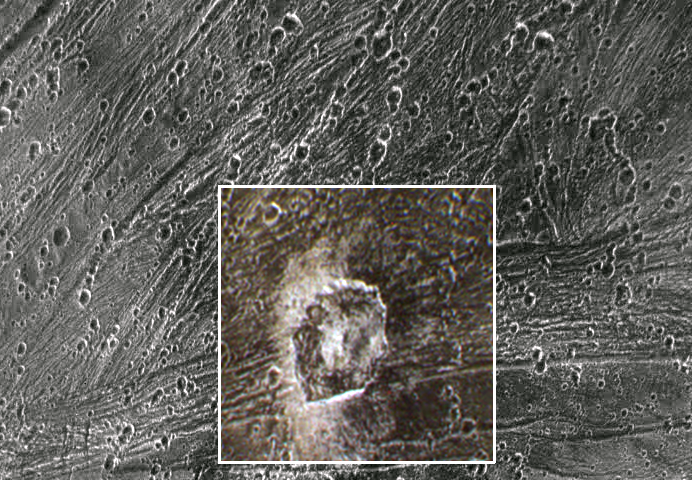

Kittu Dark Ray Crater

View of the dark ray crater Kittu on Jupiter’s moon, Ganymede. Kittu is seen in approximately true color, as imaged with the Galileo camera’s violet, one micrometer, and near infrared filters. The crater shows a bright white central peak and rim, and dark brownish material surrounding it. Diffuse dark rays, sprinkled thinly atop surrounding grooved terrain, emanate from the impact site. The dark material dusted over the surface is probably part of a dark impactor (asteroid or comet) which was strewn across the surface upon impact. The impactor hit grooved terrain, and a straight segment of the crater’s rim was created when a portion of the rim collapsed along the trend of an older fault.

North is to the bottom of the picture and the sun illuminates the surface from the left. The mosaic, centered at 0 degrees latitude and 335 degrees longitude, covers an area approximately 70 by 100 kilometers. The resolution in the color portion of this image is about 280 meters per picture element, while the resolution in the black and white portion is 145 meters per picture element. The images were taken beginning on April 5, 1997 from 6 hours, 39 minutes, 46 seconds Universal Time at a range of 14252 kilometers by the Solid State Imaging (SSI) system on NASA’s Galileo spacecraft.

The Jet Propulsion Laboratory, Pasadena, CA manages the Galileo mission for NASA’s Office of Space Science, Washington, DC.

Credit: NASA/JPL/Brown University